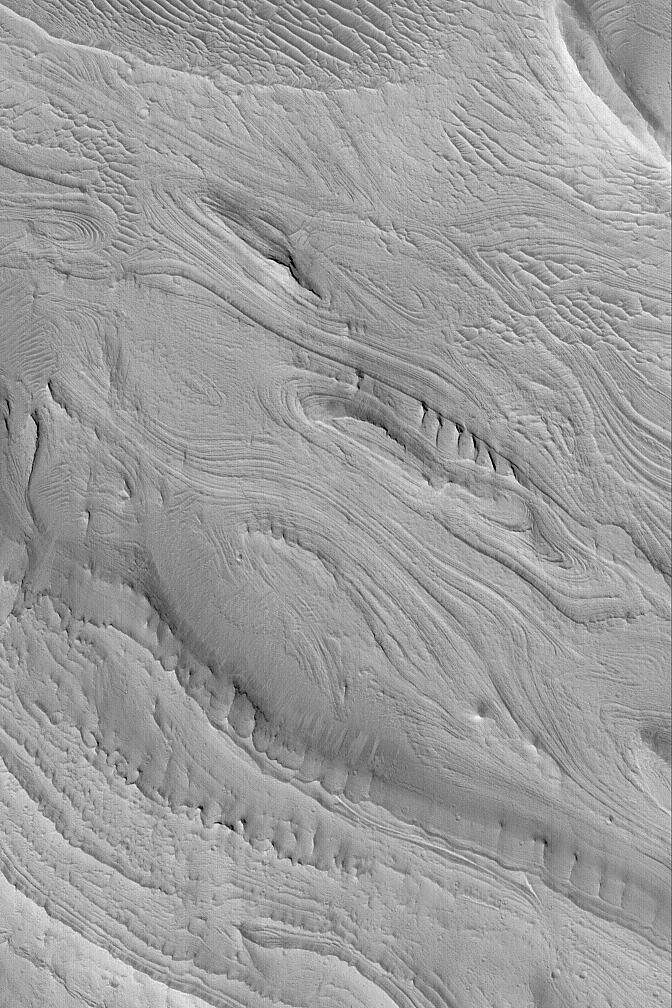

East Candor Layers

MGS MOC Release No. MOC2-507, 8 October 2003

The Mars Global Surveyor (MGS) Mars Orbiter Camera (MOC) experiment was designed to study the geology and geomorphology of Mars by providing images comparable in resolution to the aerial photographs used by terrestrial geologists in conducting their field work. For over six years, the MOC narrow angle camera has been returning pictures that underscore, time and again, the layered nature of the upper martian crust. It is from layered rock that geologists will one day be able to decipher the history of the red planet. This example of layered rock exposures occurs in eastern Candor Chasma, one of the troughs of the Valles Marineris system. The picture is located near 8.0°S, 67.0°W, and covers an area 3 km (1.9 mi) wide. The image is illuminated by sunlight from the lower left.

Credit: NASA/JPL/Malin Space Science Systems